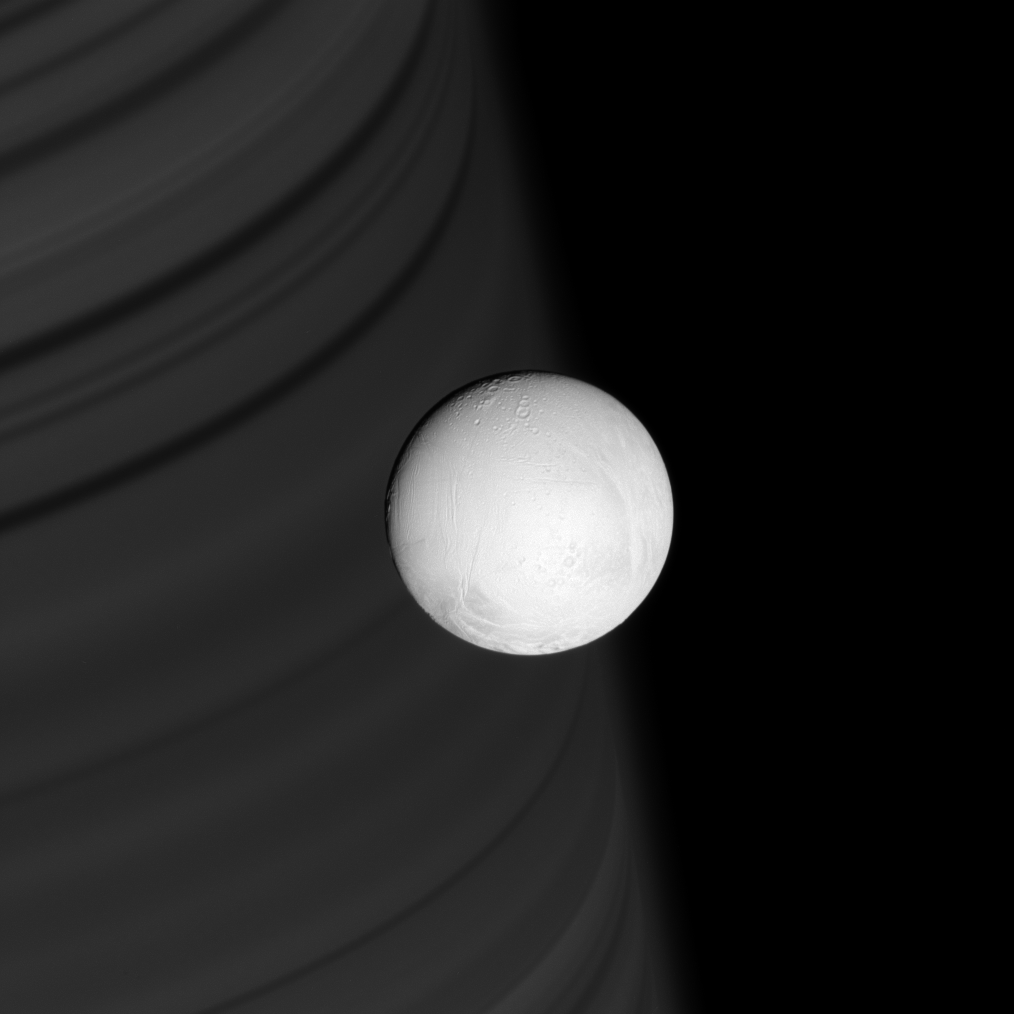

Focus on Enceladus

Ring shadows line the face of distant Saturn, providing an exquisite backdrop for the brilliant, white sphere of Enceladus. This icy moon, with its heavily modified surface and towering plume of icy material, is a target of intense study for Cassini during its Equinox mission.

This image was taken simultaneously with PIA10481 and looks toward the leading side of Enceladus (504 kilometers, or 313 miles across). North is up.

The image was taken in visible green light with the Cassini spacecraft narrow-angle camera on June 28, 2007. The view was acquired at a distance of approximately 291,000 kilometers (181,000 miles) from Enceladus and at a Sun-Enceladus-spacecraft, or phase, angle of 15 degrees. Image scale is 2 kilometers (1 mile) per pixel.

The Cassini-Huygens mission is a cooperative project of NASA, the European Space Agency and the Italian Space Agency. The Jet Propulsion Laboratory, a division of the California Institute of Technology in Pasadena, manages the mission for NASA’s Science Mission Directorate, Washington, D.C. The Cassini orbiter and its two onboard cameras were designed, developed and assembled at JPL. The imaging operations center is based at the Space Science Institute in Boulder, Colo.

Credit: NASA/JPL/Space Science Institute